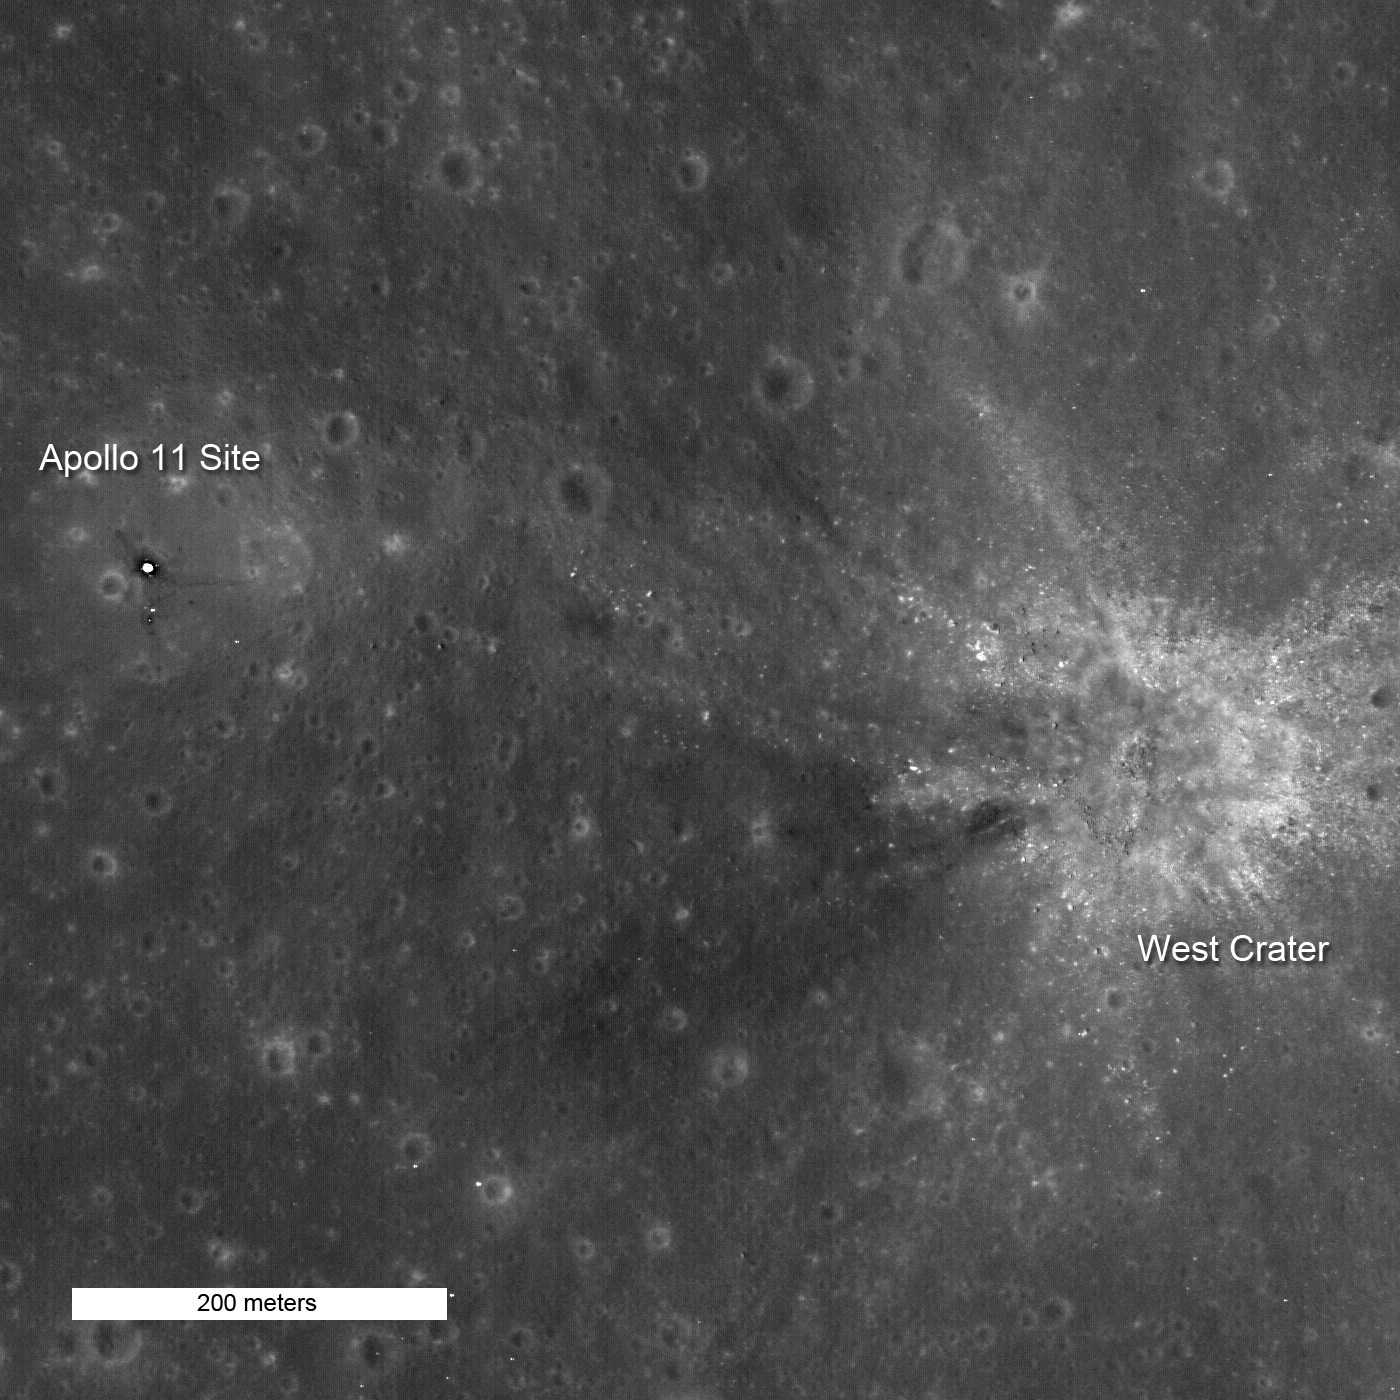

High Noon at Tranquility Base

As the Apollo 11 Lunar Module (LM) neared the surface, Neil Armstrong could see the landing area was right on the rough bouldery ejecta of West crater. He had to change the flight plan and fly the LM westward to find a safe landing spot. Image 742 meters wide, north is up.

NASA’s Goddard Space Flight Center built and manages the mission for the Exploration Systems Mission Directorate at NASA Headquarters in Washington. The Lunar Reconnaissance Orbiter Camera was designed to acquire data for landing site certification and to conduct polar illumination studies and global mapping. Operated by Arizona State University, the LROC facility is part of the School of Earth and Space Exploration (SESE). LROC consists of a pair of narrow-angle cameras (NAC) and a single wide-angle camera (WAC). The mission is expected to return over 70 terabytes of image data.

Credit: NASA/GSFC/Arizona State University